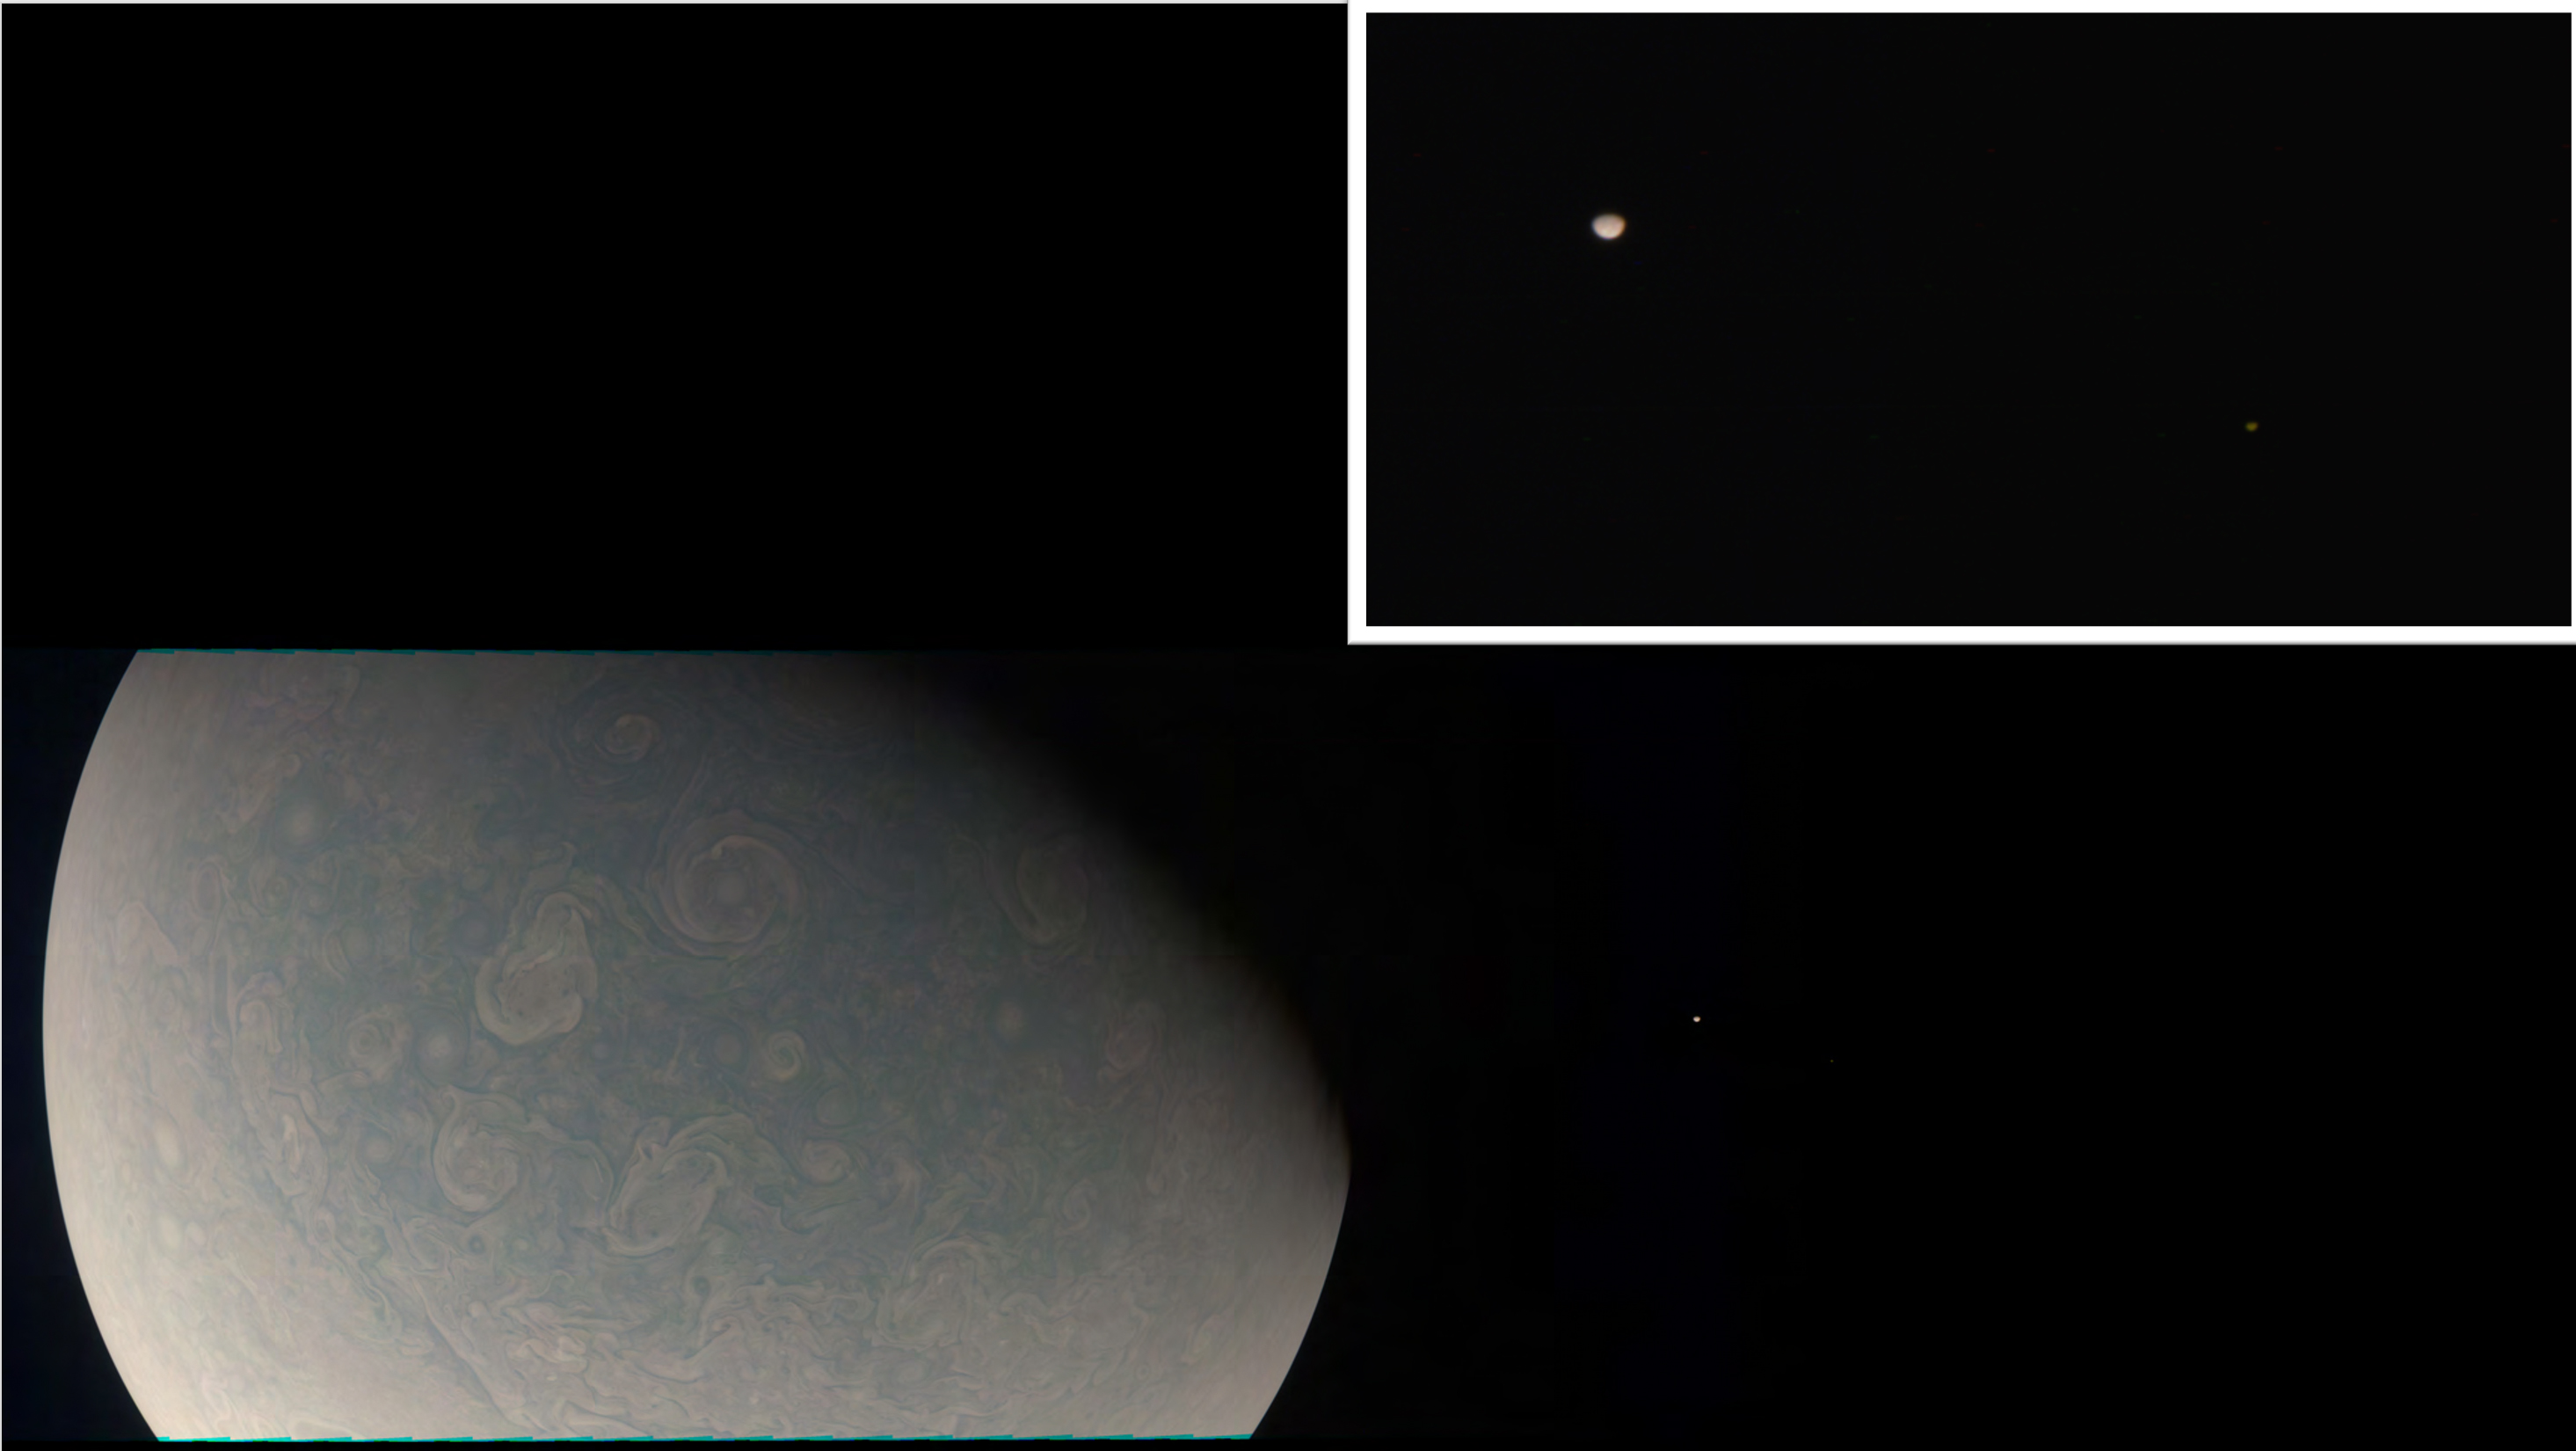

Jupiter With Io and Callisto

The main image and the inset image were taken by the JunoCam imager about NASA’s Juno spacecraft a few hours before its closest approach to Jupiter on its 38th perijove pass, on Nov. 29, 2021, during an encounter with the Jovian moon Io. After snapping a series of Io images, JunoCam acquired this picture of Jupiter and Io together. Much fainter and more distant is Jupiter’s moon Callisto, barely visible below and to the right of Io.

The original JunoCam image used to produce this view was taken from an altitude of 15,404 miles (24,791 kilometers) above Jupiter’s cloud tops near its north pole. At the time, Io was at a distance of 270,648 miles (435,567 kilometers), and Callisto was almost 1.2 million miles (2 million kilometers).

Citizen scientist Brian Swift processed the main image and inset to enhance the color and contrast.

Credit: Image data: NASA/JPL-Caltech/SwRI/MSSS, Image processing: Brian Swift CC BY